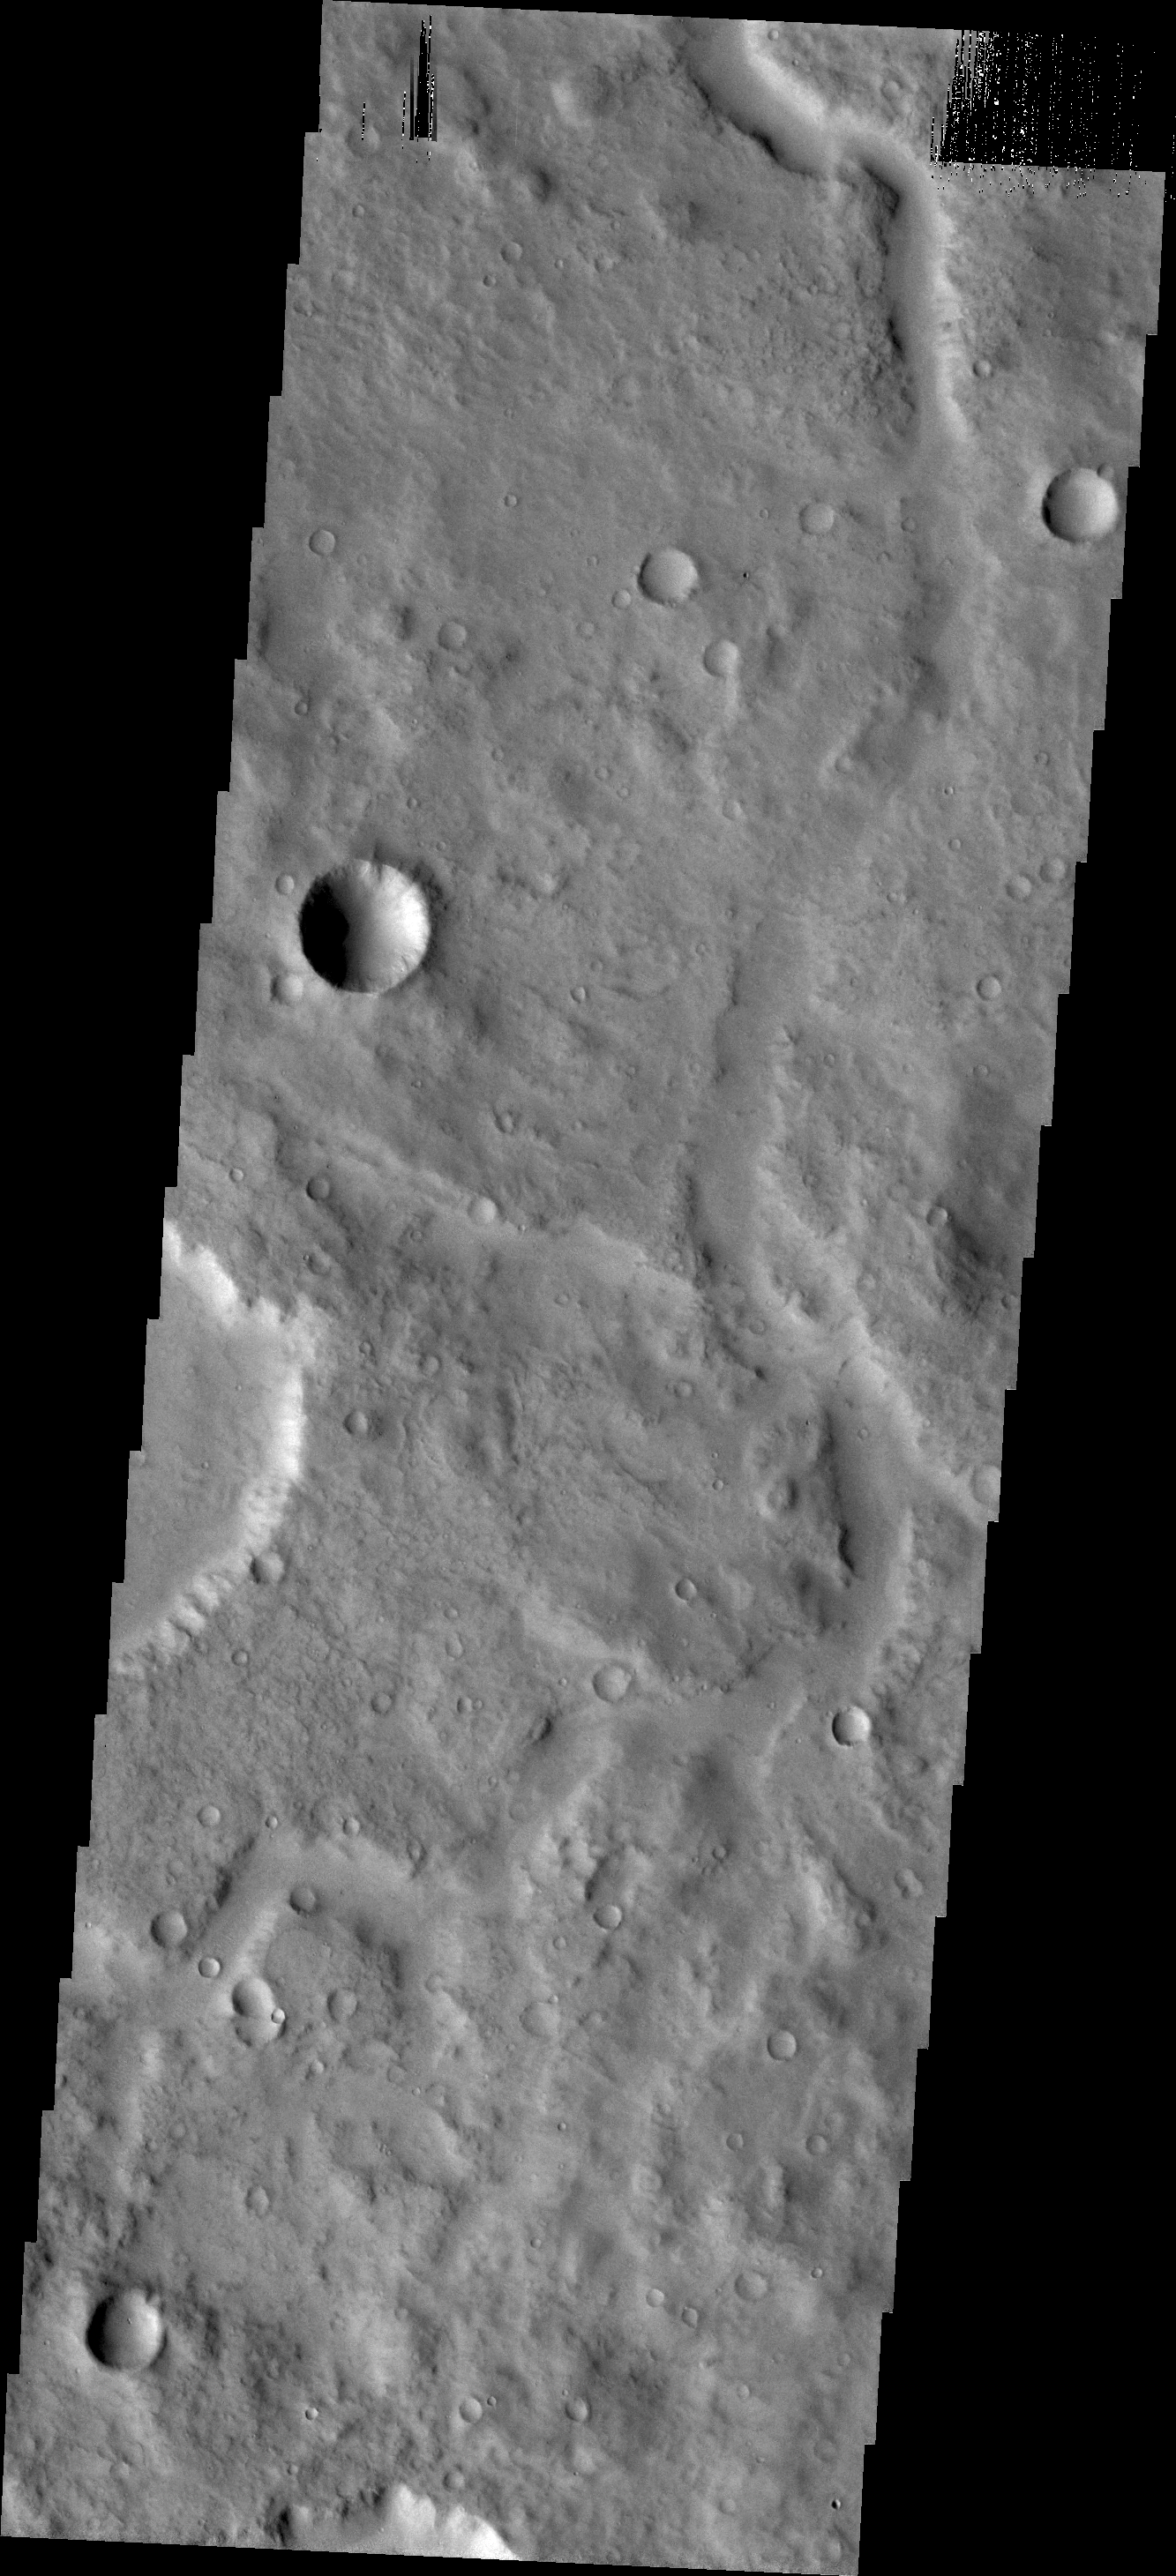

Channel in Terra Cimmeria

This subtle, unnamed channel is located in northern Terra Cimmeria.

Credit: NASA/JPL/ASU